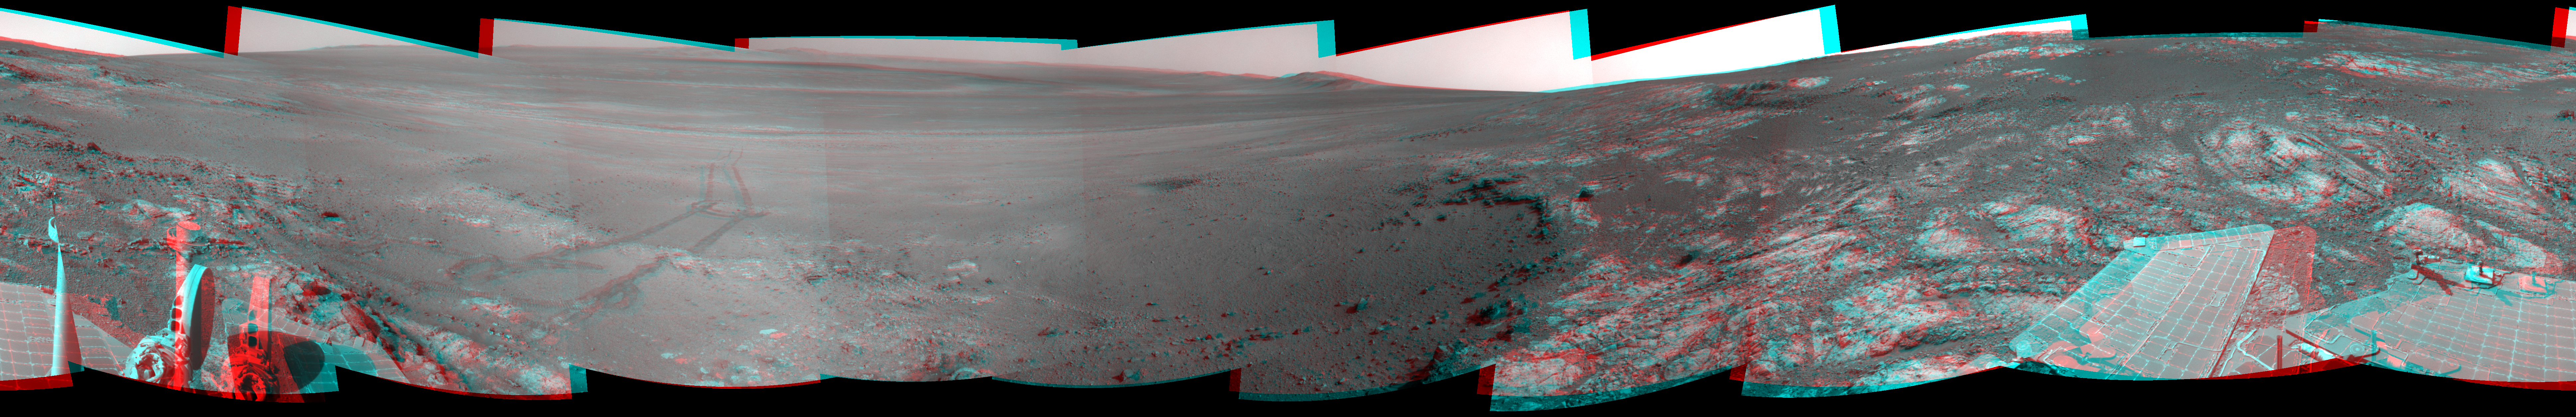

Opportunity’s Surroundings on Sol 3071, Stereo View

This full-circle, stereo panorama shows the terrain around the NASA Mars Exploration Rover Opportunity during the 3,071st Martian day, or sol, of the rover’s work on Mars (Sept. 13, 2012). It was assembled from images taken by the rover’s navigation camera. The view appears in three dimensions when viewed through red-blue glasses with the red lens on the left.

South is at the center. North is on both ends.

Opportunity had driven about 34 feet (10.3 meters) the preceding sol to reach this location, which is on part of a relatively flat, light-toned outcrop called “Whitewater Lake.” A darker, adjacent outcrop, called “Kirkwood,” lies just east of the rover’s location and cuts a band through the middle of this view.

The basin of Endeavour Crater is in the left half of the image. Opportunity has been working on the western rim of Endeavour since mid-2011.

The stereo panorama is presented as a cylindrical-perspective projection.

Credit: NASA/JPL-Caltech